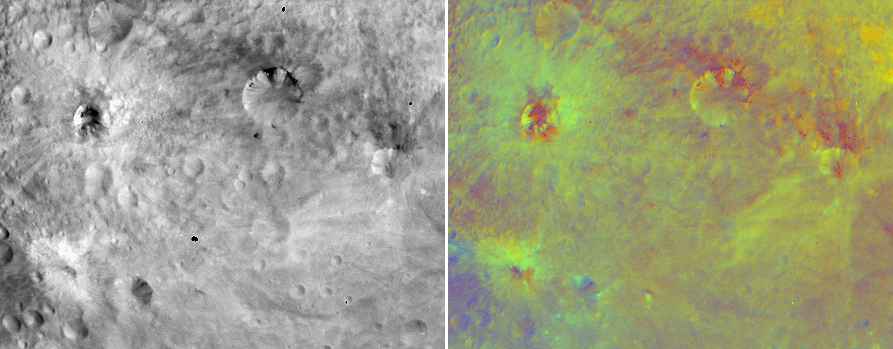

False-Color Image of Vesta’s Equatorial Region

NASA’s Dawn spacecraft obtained this false-color image with its framing camera on July 25, 2011. The view on the left was taken through the camera’s clear filter (left) and the false-color version on the right is composed of images through three color filters composed to a false color ratio image (right).

In this false Red-Green-Blue (RGB) color scheme, red is used for the ratio of the brightness at wavelengths of 750 nanometers to the brightness at 440 nanometers, green is used for the ratio to the brightness of 750 nanometers to 920 nanometers and blue is used for the ratio to the brightness at 440 nanometers to 750 nanometers. Red-blue tones capture the visible continuum and green tones capture the relative strength of the ferrous absorption band at 1 micron. The images have a resolution of about 490 meters per pixel.

The Dawn mission to Vesta and Ceres is managed by the Jet Propulsion Laboratory, for NASA’s Science Mission Directorate, Washington, D.C. It is a project of the Discovery Program managed by NASA’s Marshall Space Flight Center, Huntsville, Ala. UCLA is responsible for overall Dawn mission science. Orbital Sciences Corporation of Dulles, Va., designed and built the Dawn spacecraft.

The framing cameras were developed and built under the leadership of the Max Planck Institute for Solar System Research, Katlenburg-Lindau, Germany, with significant contributions by the German Aerospace Center (DLR) Institute of Planetary Research, Berlin, and in coordination with the Institute of Computer and Communication Network Engineering, Braunschweig. The framing camera project is funded by NASA, the Max Planck Society and DLR. JPL is a division of the California Institute of Technology, in Pasadena.

Credit: NASA/JPL-Caltech/UCLA/MPS/DLR/IDA